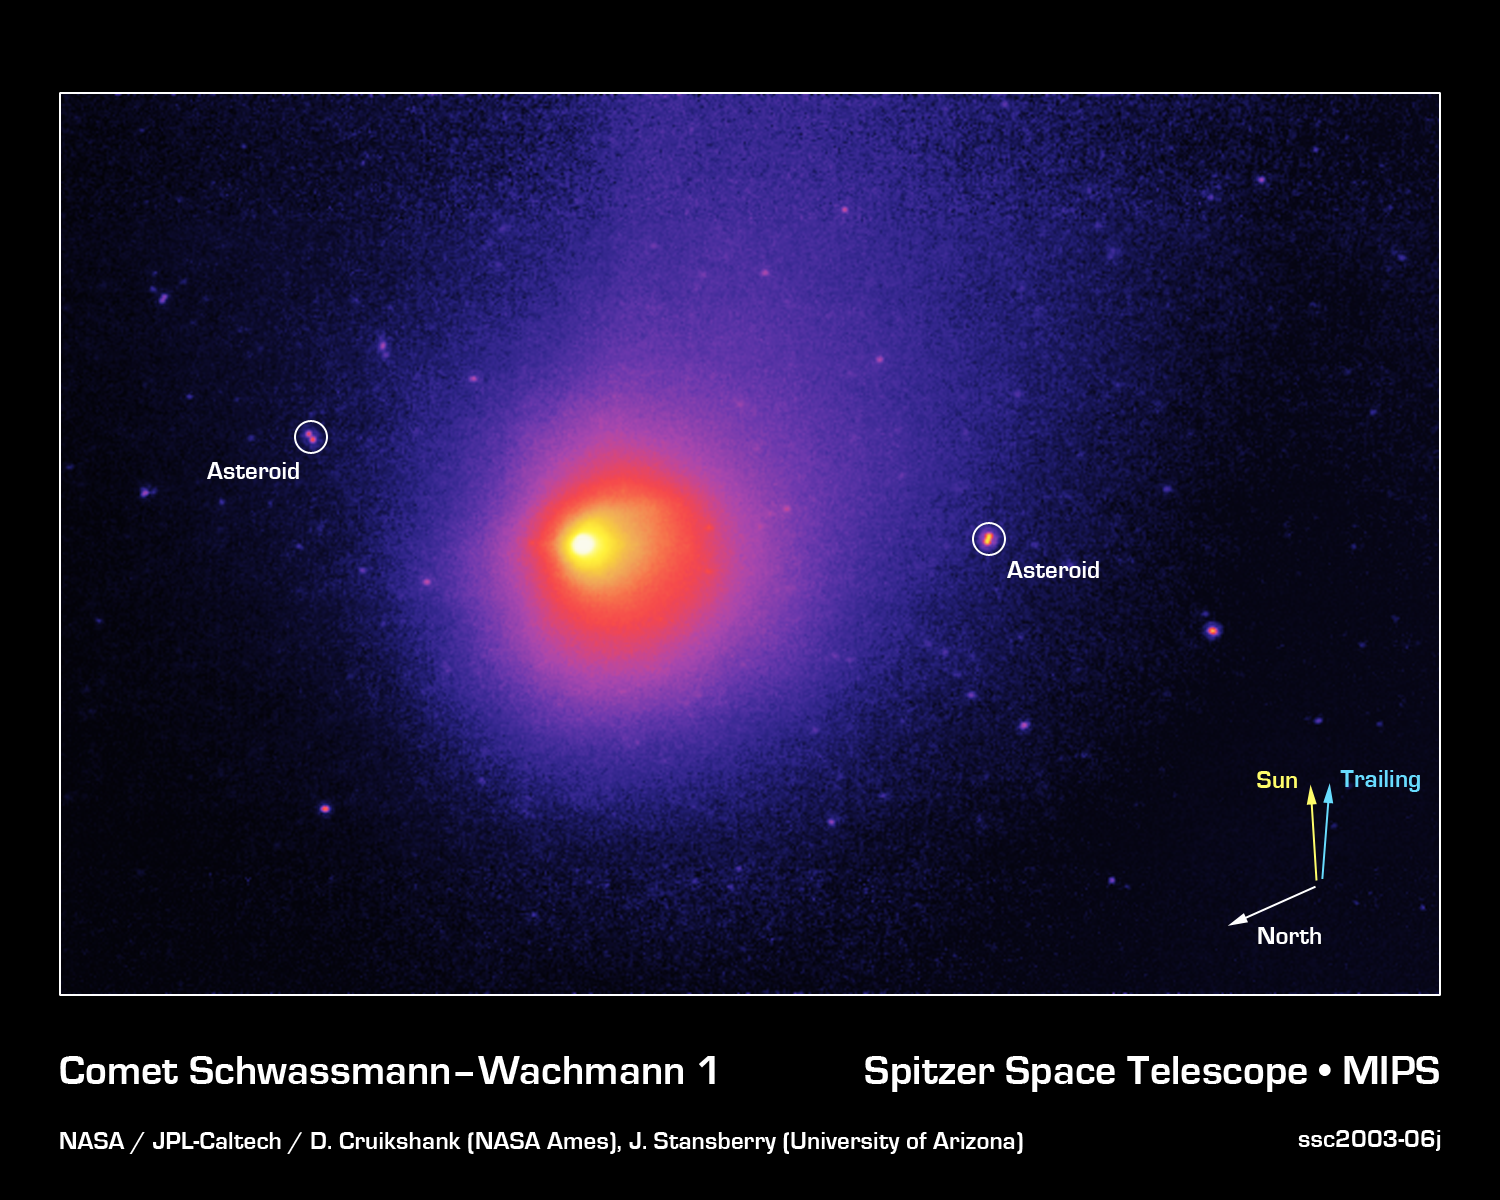

Comet Schwassmann-Wachmann 1

NASA's new Spitzer Space Telescope has captured an image of an unusual comet that experiences frequent outbursts, which produce abrupt changes in brightness. Periodic comet Schwassmann-Wachmann I (P/SW-1) has a nearly circular orbit just outside that of Jupiter, with an orbital period of 14.9 years. It is thought that the outbursts arise from the build-up of internal gas pressure as the heat of the Sun slowly evaporates frozen carbon dioxide and carbon monoxide beneath the blackened crust of the comet nucleus. When the internal pressure exceeds the strength of the overlying crust, a rupture occurs, and a burst of gas and dust fragments is ejected into space at speeds of 450 miles per hour (200 meters per second).

This 24-micron image of P/SW-1 was obtained with Spitzer's multiband imaging photometer. The image shows thermal infrared emission from the dusty coma and tail of the comet. The nucleus of the comet is about 18 miles (30 kilometers) in diameter and is too small to be resolved by Spitzer. The micron-sized dust grains in the coma and tail stream out away from the Sun. The dust and gas comprising the comet's nucleus is part of the same primordial materials from which the Sun and planets were formed billions of years ago. The complex carbon-rich molecules they contain may have provided some of the raw materials from which life originated on Earth.

Schwassmann-Wachmann 1 is thought to be a member of a relatively new class of objects called "Centaurs," of which 45 objects are known. These are small icy bodies with orbits between those of Jupiter and Neptune. Astronomers believe that Centaurs are recent escapees from the Kuiper Belt, a zone of small bodies orbiting in a cloud at the distant reaches of the solar system.

Two asteroids, 1996 GM36 (left) and 5238 Naozane (right) were serendipitously captured in the comet image. Because they are closer to us than the comet and have faster orbital velocities, they appear to move relative to the comet and background stars, thereby producing a slight elongated appearance. The Spitzer data have allowed astronomers to use thermal measurements, which reduce the uncertainties of visible-light albedo (reflectivity) measurements, to determine their size. With radii of 1.4 and 3.0 kilometers, these are the smallest main-belt asteroids yet measured by infrared means.

Credit: NASA/JPL-Caltech/D. Cruikshank (NASA Ames) & J. Stansberry (University of Arizona)